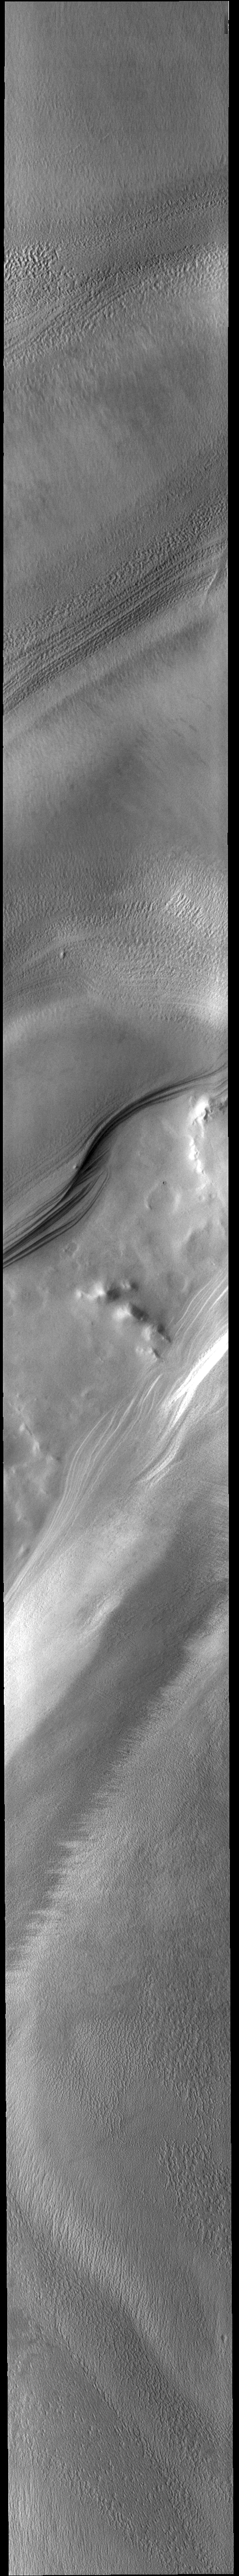

Chasma Australe

Today’s VIS image shows part of the South Pole. Chasma Australe crosses diagonally through the middle of the image. The layers that comprise the polar cap are visible along the sides of the chasma.

Credit: NASA/JPL-Caltech/ASU